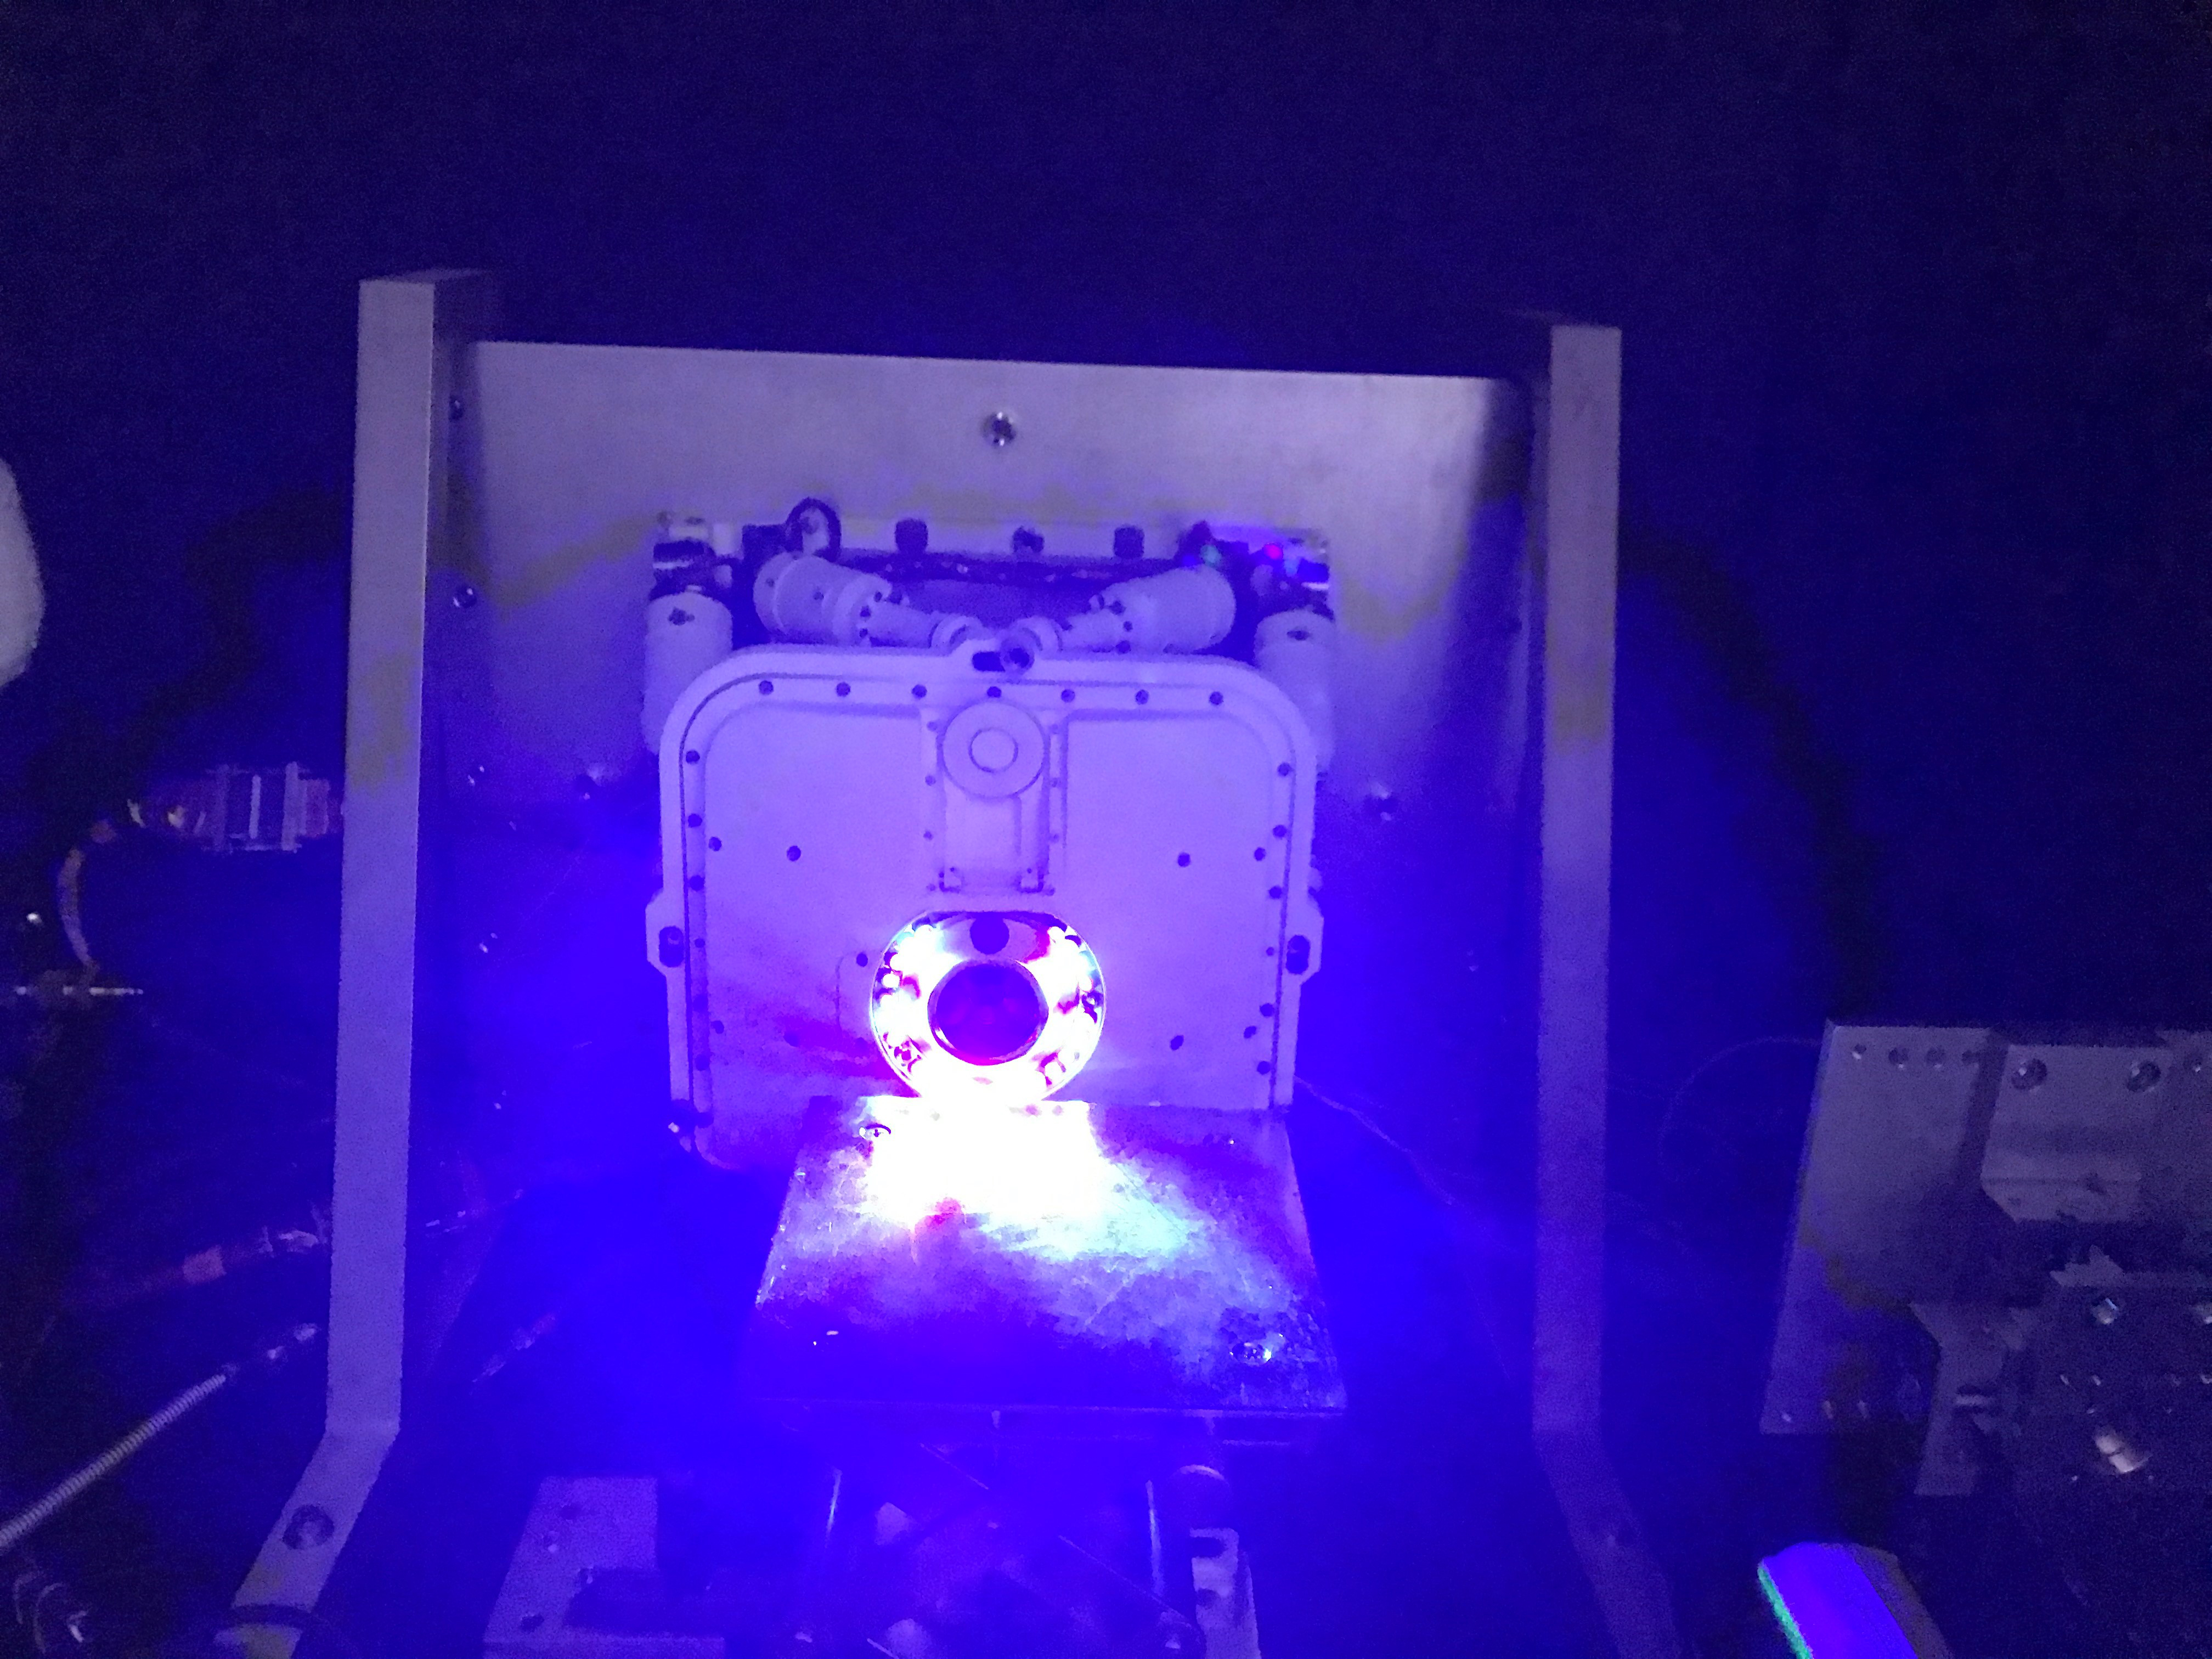

PIXL’s Nightlight

The Planetary Instrument for X-ray Lithochemistry (PIXL), one of seven instruments aboard NASA’s Perseverance Mars rover, requires pictures of rock targets to autonomously position itself. Because PIXL works at night, it is equipped with light diodes circling its opening to take pictures of rock targets in the dark. Using artificial intelligence, PIXL relies on the images to determine how far away it is from a target to be scanned.

PIXL and Perseverance were built and are operated by NASA’s Jet Propulsion Laboratory, a division of Caltech, in Southern California.

Credit: NASA/JPL-Caltech